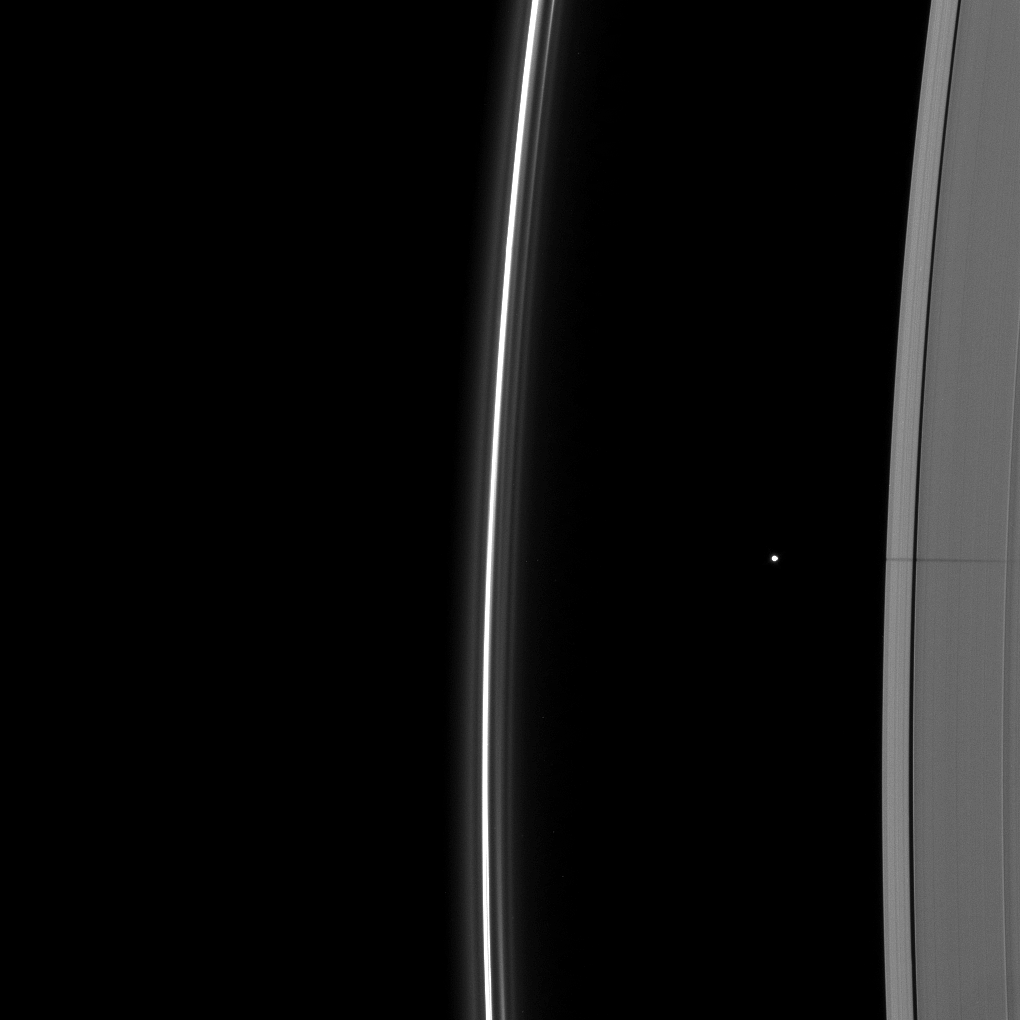

Small Moon Shadow

The shadow of the moon Janus dwarfs the shadow of Daphnis on Saturn’s A ring in this image taken as the planet approached its August 2009 equinox.

Daphnis (8 kilometers, or 5 miles across) orbits in the A ring’s Keeler Gap and, along with the moon’s attending edge waves, can be seen casting a short shadow in the top left quadrant of the image. Equinox has exposed shadows cast by these edge waves, or vertical structures of ring material created by Daphnis’ gravity (see PIA11655).

Janus (179 kilometers, or 111 miles across) is not pictured here, but the moon’s shadow stretches across the A ring from the center of the image to near the Encke Gap on the left of the image. The Cassini Division appears bright on the right of the image.

The novel illumination geometry created around the time of Saturn’s August 2009 equinox allows out-of-plane structures and moons orbiting in or near the plane of Saturn’s equatorial rings to cast shadows onto the rings. These scenes are possible only during the few months before and after Saturn’s equinox, which occurs only once in about 15 Earth years. To learn more about this special time and to see movies of moons’ shadows moving across the rings, see PIA11651 and PIA11660.

This view looks toward the unilluminated side of the rings from about 27 degrees above the ringplane.

The image was taken in visible light with the Cassini spacecraft wide-angle camera on July 11, 2009. The view was obtained at a distance of approximately 491,000 kilometers (305,000 miles) from Saturn and at a Sun-Saturn-spacecraft, or phase, angle of 26 degrees. Image scale is 26 kilometers (16 miles) per pixel.

The Cassini-Huygens mission is a cooperative project of NASA, the European Space Agency and the Italian Space Agency. The Jet Propulsion Laboratory, a division of the California Institute of Technology in Pasadena, manages the mission for NASA’s Science Mission Directorate, Washington, D.C. The Cassini orbiter and its two onboard cameras were designed, developed and assembled at JPL. The imaging operations center is based at the Space Science Institute in Boulder, Colo.

Credit: NASA/JPL/Space Science Institute